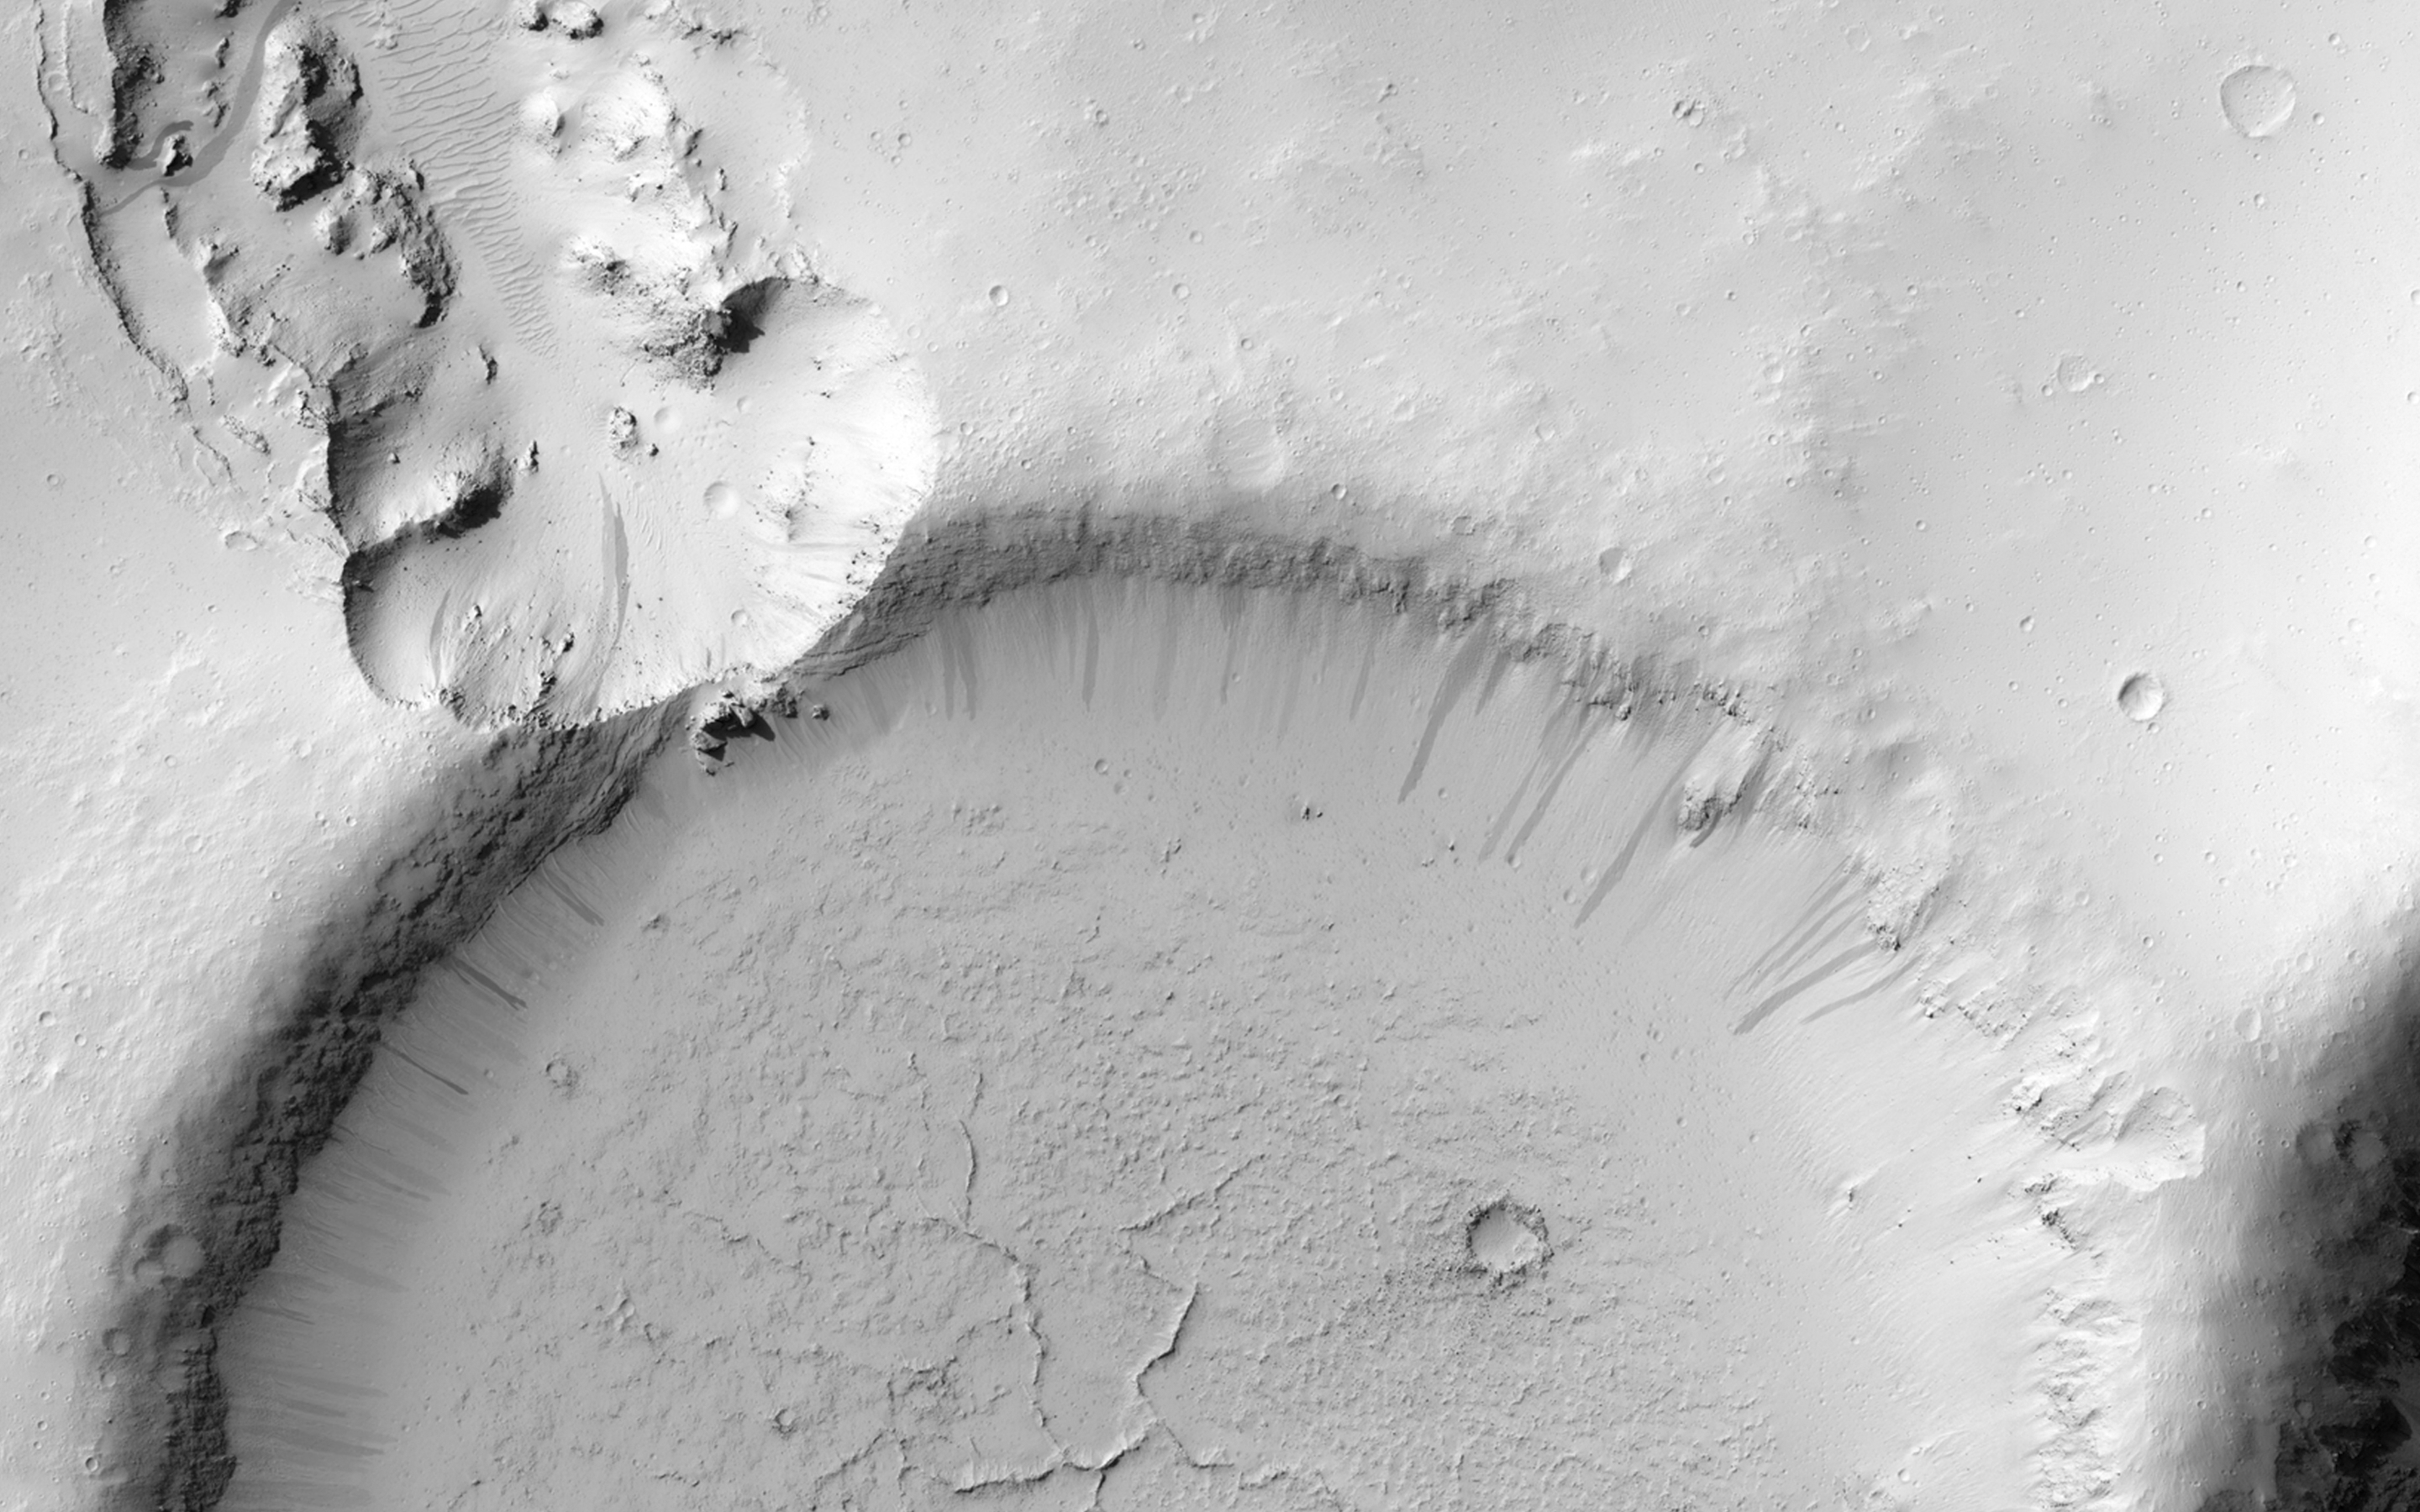

Which Way is Up?

This image shows an impact crater that was cut by lava in the Elysium Planitia region of Mars. The relatively flat, shallow floor, rough surface texture, and possible cooling cracks seem to indicate that the crater was partially filled with lava. The northern part of the image also shows a more extensive lava flow deposit that surrounds the impact ejecta of the largest impact crater in the image.

Which way did the lava flow? It might appear that the lava flowed from the north through the channel into the partially filled crater. However, if you look at the anaglyph with your red and blue 3D glasses, it becomes clear that the partially filled crater sits on top of the large crater’s ejecta blanket, making it higher than the lava flow to the north. Since lava does not flow uphill, that means the explanation isn’t so simple.

The topographic information that we gained from having a stereo pair let us answer a question that we could not have with only a single image. This is a great example of why we take stereo images, where the two images are used to make a 3D image.

HiRISE is one of six instruments on NASA’s Mars Reconnaissance Orbiter. The University of Arizona, Tucson, operates HiRISE, which was built by Ball Aerospace & Technologies Corp., Boulder, Colorado. NASA’s Jet Propulsion Laboratory, a division of the California Institute of Technology in Pasadena, manages the Mars Reconnaissance Orbiter Project for NASA’s Science Mission Directorate, Washington.

Credit: NASA/JPL-Caltech/University of Arizona